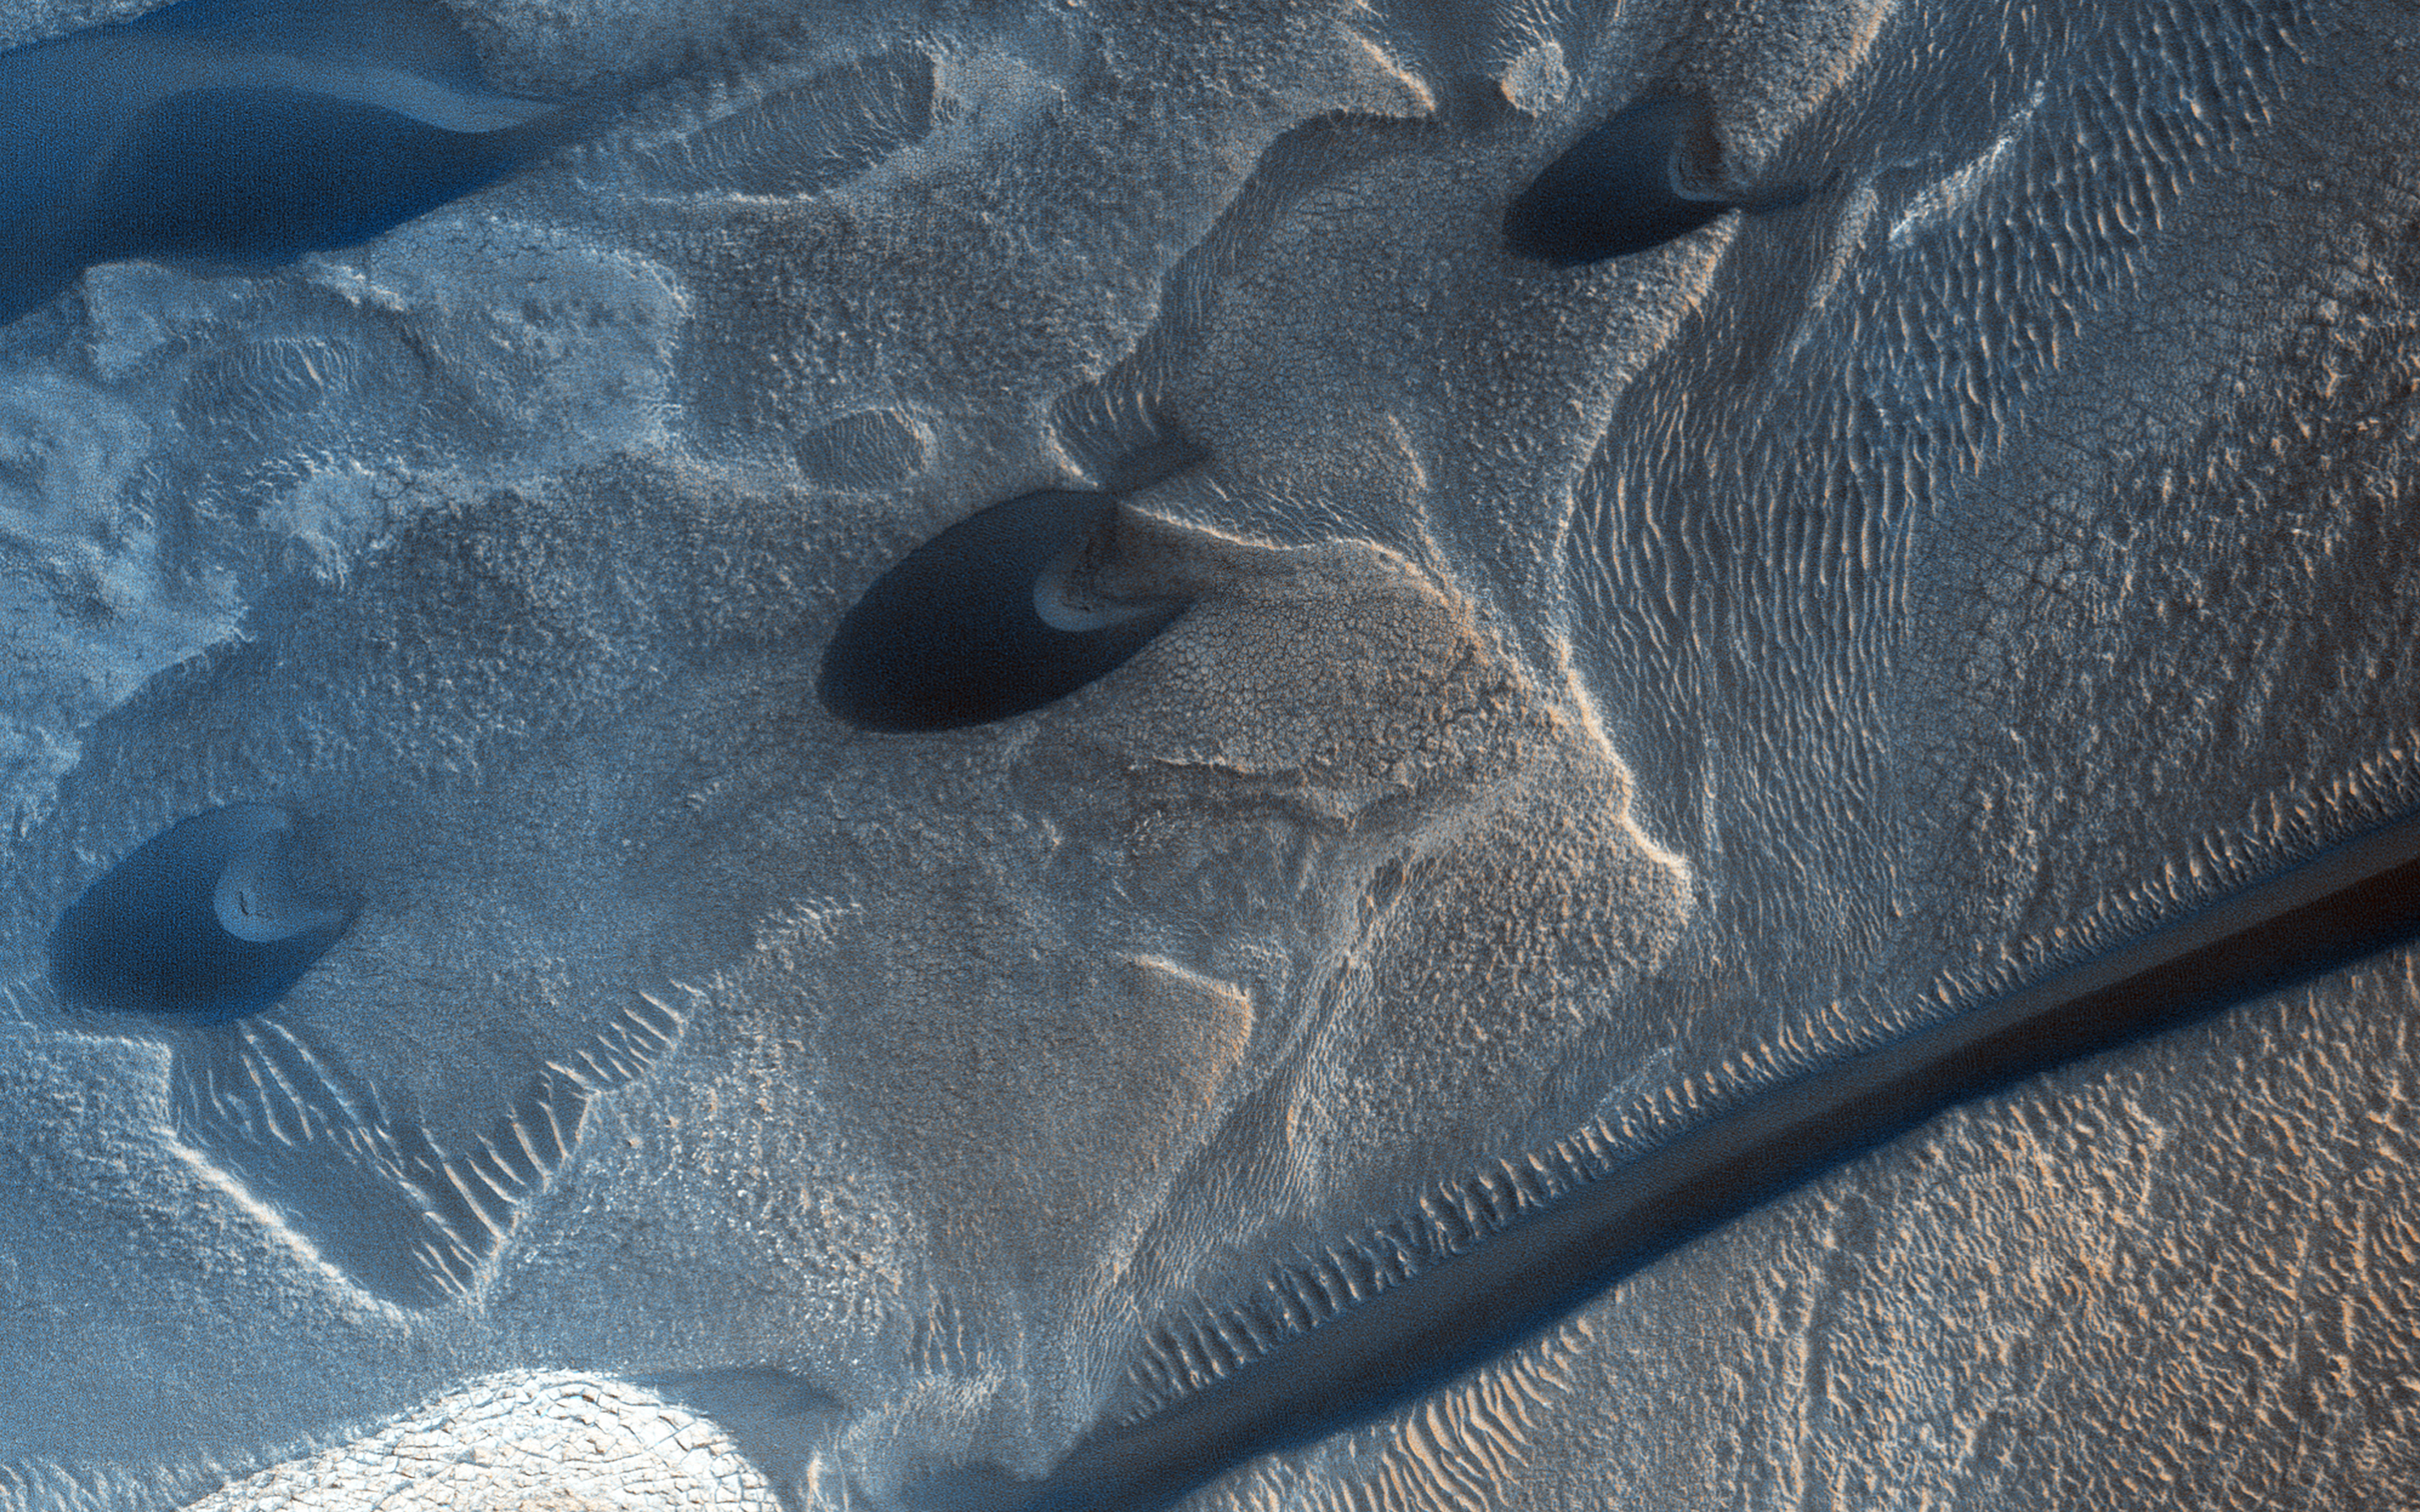

Summer Sand Dunes

Mars’ permanent North Polar cap is ringed by sand dunes. In the winter and spring the dunes are covered by a seasonal cap of dry ice.

Here, we see the dark dunes in the summer, bare of seasonal frost. Two classic barchan dunes march across the rugged terrain. The long dark dune is crossing transverse aeolian ridges probably formed in a previous climate regime.

The University of Arizona, Tucson, operates HiRISE, which was built by Ball Aerospace & Technologies Corp., Boulder, Colo. NASA’s Jet Propulsion Laboratory, a division of the California Institute of Technology in Pasadena, manages the Mars Reconnaissance Orbiter Project for NASA’s Science Mission Directorate, Washington.

Credit: NASA/JPL-Caltech/Univ. of Arizona